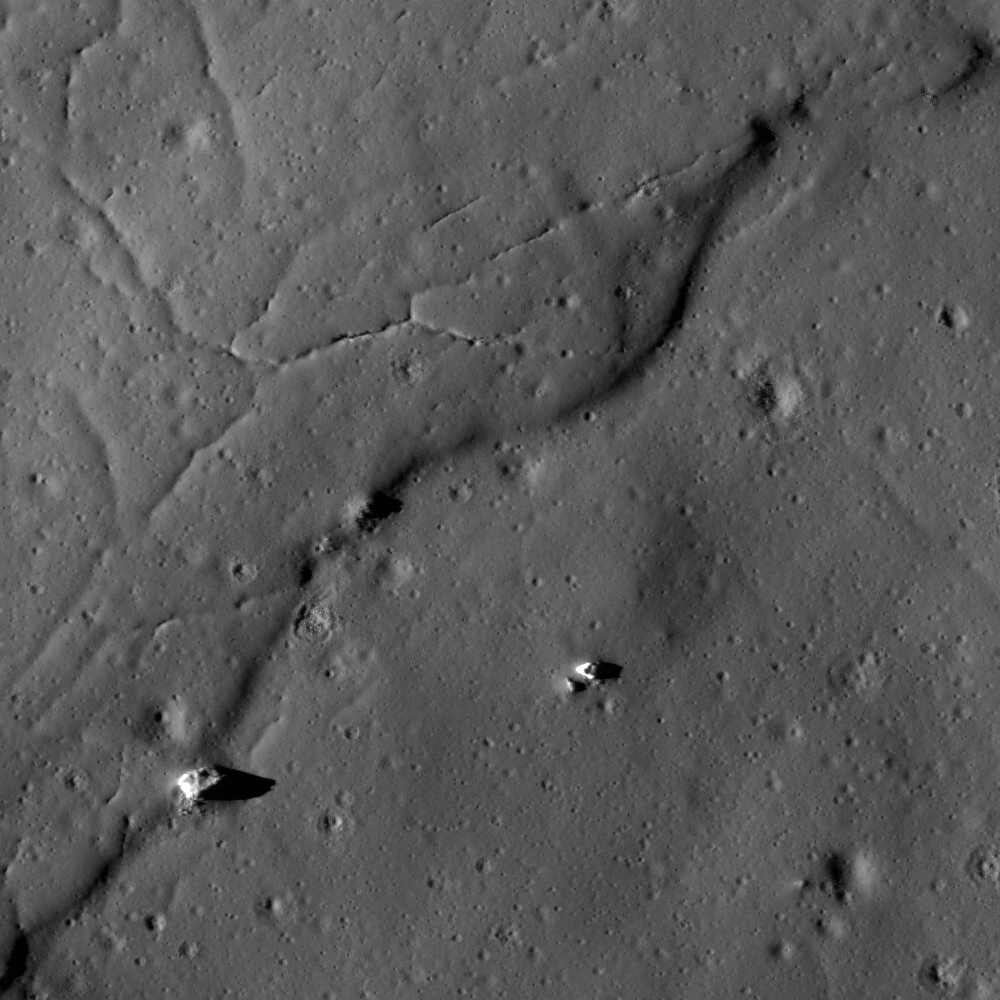

Impact Melt at Necho Crater

Impact melt that flowed from the rim shortly after the formation of Necho crater. NAC image M134374642R, scene is 620 meters, or 2034 feet, across.

NASA’s Goddard Space Flight Center built and manages the mission for the Exploration Systems Mission Directorate at NASA Headquarters in Washington. The Lunar Reconnaissance Orbiter Camera was designed to acquire data for landing site certification and to conduct polar illumination studies and global mapping. Operated by Arizona State University, LROC consists of a pair of narrow-angle cameras (NAC) and a single wide-angle camera (WAC). The mission is expected to return over 70 terabytes of image data.

Credit: NASA/GSFC/Arizona State University